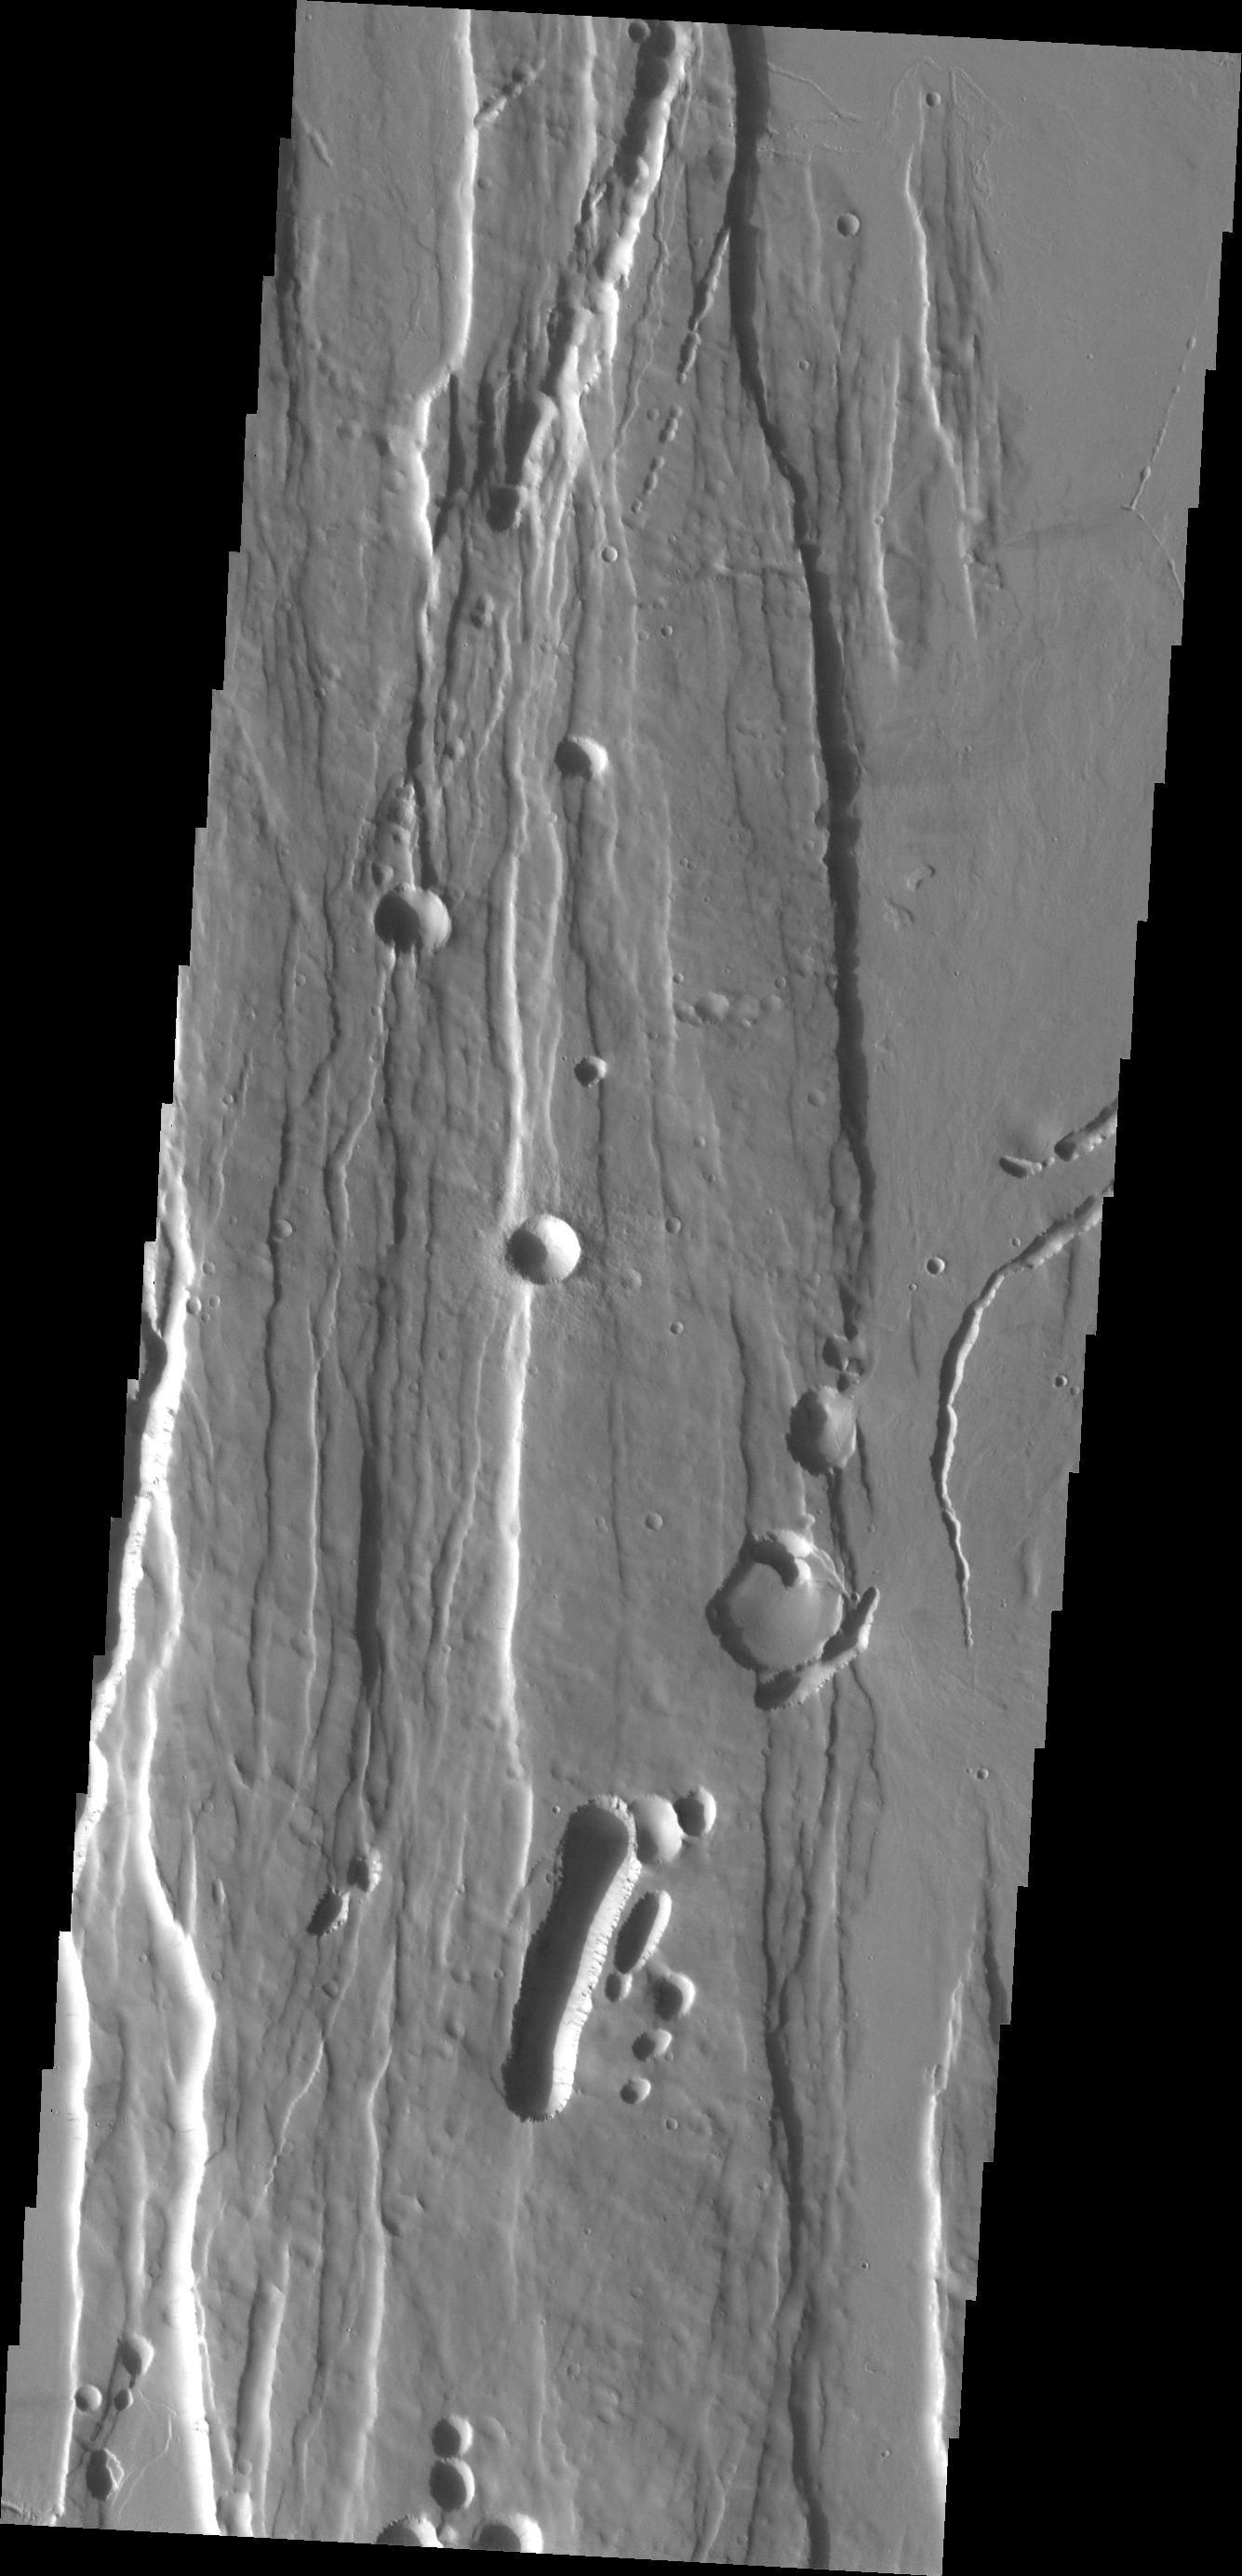

Ceraunius Fossae

The fractures and collapse features in this VIS image were formed by the collapse of Alba Mons into it’s magma chamber after a large eruption.

Image information: VIS instrument. Latitude 30.0N, Longitude 252.0E. 19 meter/pixel resolution.

Please see the THEMIS Data Citation Note for details on crediting THEMIS images.

Note: this THEMIS visual image has not been radiometrically nor geometrically calibrated for this preliminary release. An empirical correction has been performed to remove instrumental effects. A linear shift has been applied in the cross-track and down-track direction to approximate spacecraft and planetary motion. Fully calibrated and geometrically projected images will be released through the Planetary Data System in accordance with Project policies at a later time.

NASA’s Jet Propulsion Laboratory manages the 2001 Mars Odyssey mission for NASA’s Office of Space Science, Washington, D.C. The Thermal Emission Imaging System (THEMIS) was developed by Arizona State University, Tempe, in collaboration with Raytheon Santa Barbara Remote Sensing. The THEMIS investigation is led by Dr. Philip Christensen at Arizona State University. Lockheed Martin Astronautics, Denver, is the prime contractor for the Odyssey project, and developed and built the orbiter. Mission operations are conducted jointly from Lockheed Martin and from JPL, a division of the California Institute of Technology in Pasadena.

Credit: NASA/JPL/ASU